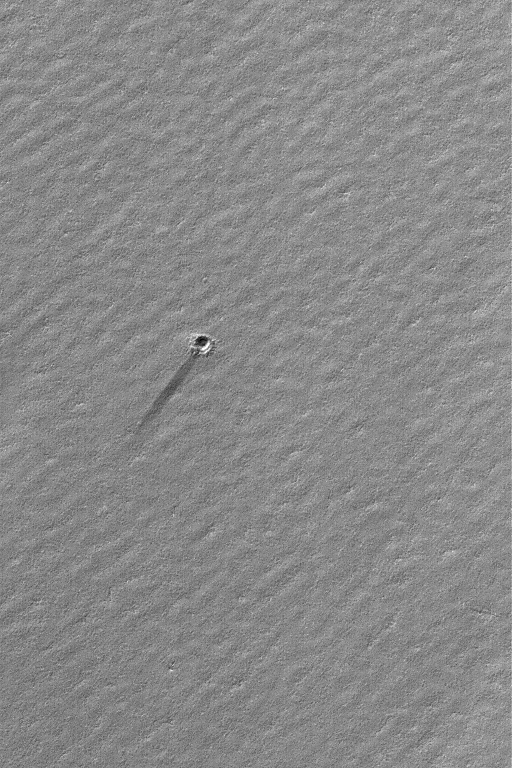

South Polar Wind Streak

19 May 2004
This Mars Global Surveyor (MGS) Mars Orbiter Camera (MOC) image shows a small meteor impact crater, about 90 meters (~295 feet) in diameter, with a short, dark wind streak on its down-wind side. The crater is located atop south polar layered materials near 80.2°S, 210.4°W. The March 2004, early autumn picture covers an area about 3 km (1.9 mi) across and is illuminated by sunlight from the upper left.

Credit: NASA/JPL/Malin Space Science Systems